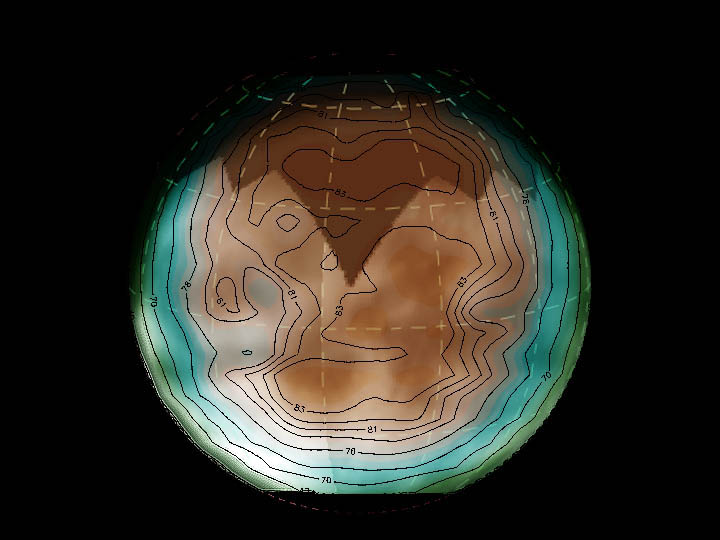

Titan’s Whispers

This image shows Titan data from the passive radiometer mode of Cassini’s radar instrument overlaid onto a visible-light image mosaic from the spacecraft’s imaging science subsystem. The contours and colors show Titan’s radiation at microwave wavelengths (about two centimeters or 0.79 inch), while the light and dark shading is from the optical image. This microwave radiation comes directly from Titan itself, rather than being a reflection from the Sun as detected in visible-light images.

The microwave brightness tells us about surface properties such as temperature composition and roughness. The brightness decreases when the angle of the surface is tilted from the viewer, causing the edges of Titan’s disc to look dark relative to the center even though they are probably at the same temperature. Since the variations in brightness are likely larger than variations in physical temperature, they are probably due to compositional or structural properties of the surface.

There is a significant correlation between areas that are bright in the microwave and dark in the optical, and vice versa. Comparison of data sets will help determine the causes of these variations.

The radar data was taken on Oct. 26, 2004, during Cassini’s first close encounter with Titan. The imaging science subsystem data was acquired on approach to the moon.

The Cassini-Huygens mission is a cooperative project of NASA, the European Space Agency and the Italian Space Agency. The Jet Propulsion Laboratory, a division of the California Institute of Technology in Pasadena, manages the Cassini-Huygens mission for NASA’s Science Mission Directorate, Washington, D.C. The Cassini orbiter and its two onboard cameras were designed, developed and assembled at JPL. The instrument team is based at NASA’s Jet Propulsion Laboratory, Pasadena, Calif.

Credit: NASA/JPL